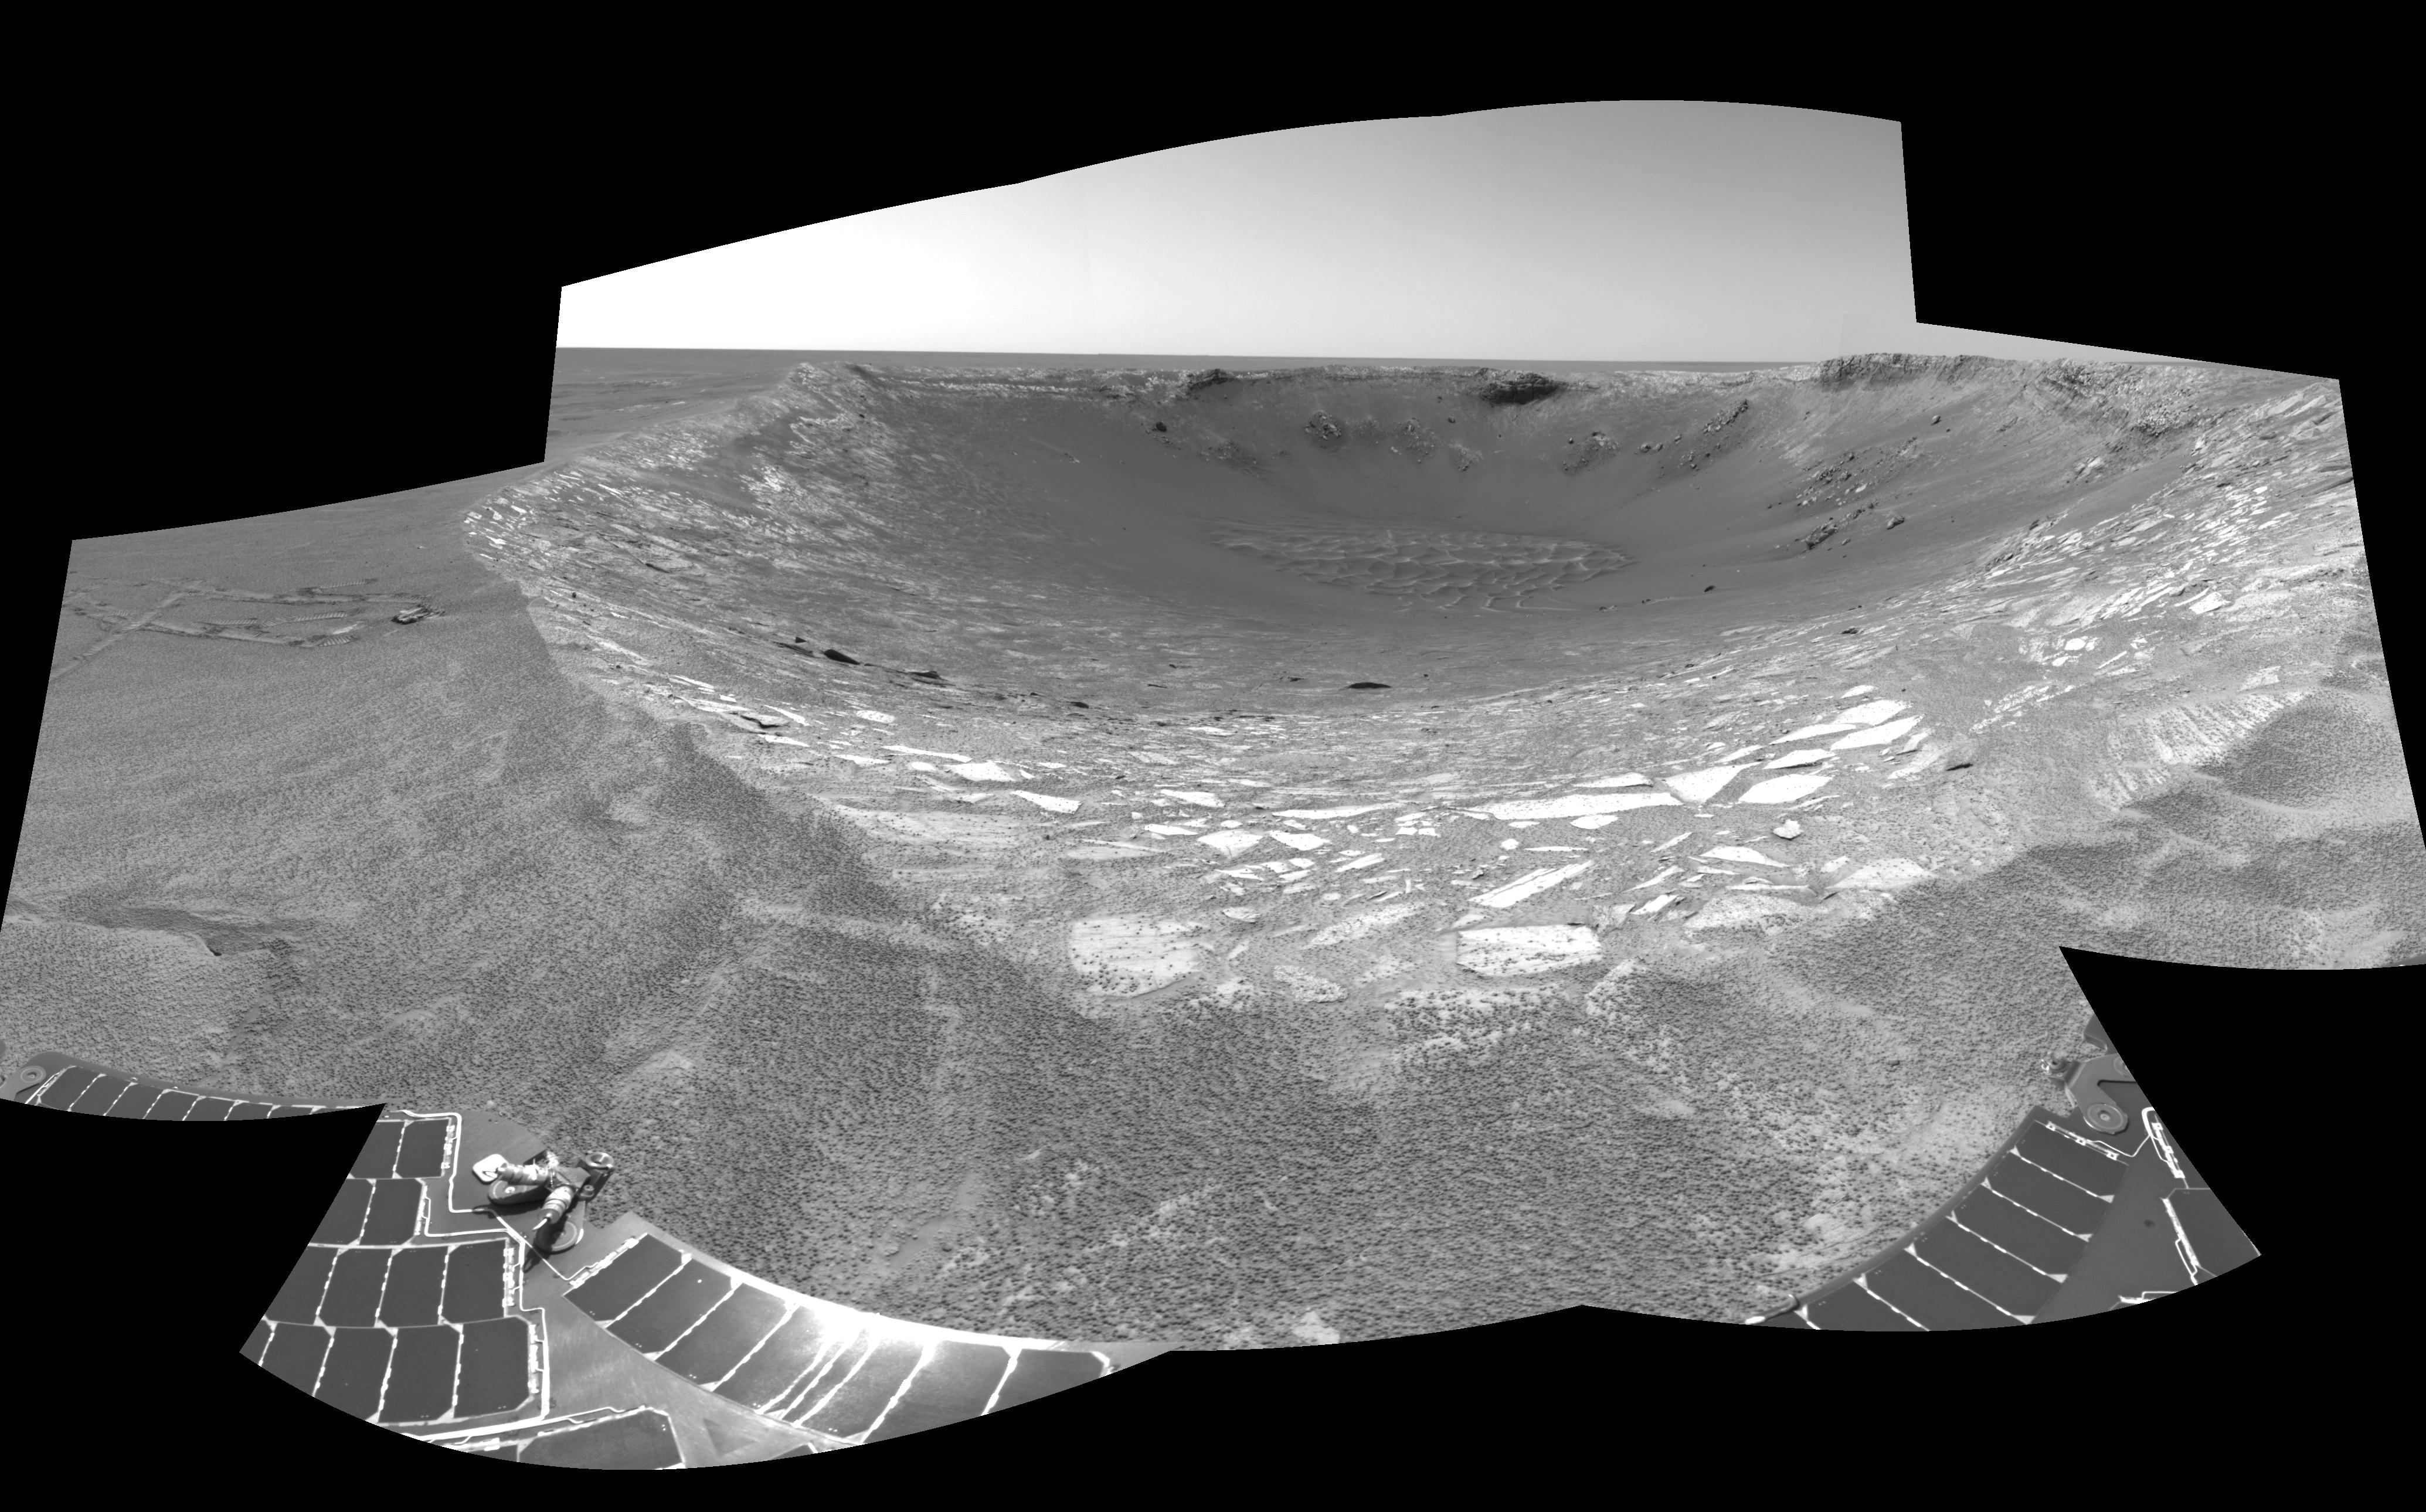

Ready to Enter ‘Endurance’ (Left Eye)

This is the left-eye half of a stereo pair of views looking toward the northeast across “Endurance Crater” in Mars’ Meridiani Planum region. It was assembled from frames taken by the navigation camera on NASA’s Mars Exploration Rover Opportunity during the rover’s 131st martian day, or sol, on June 6, 2004. That was two sols before Opportunity entered the crater, taking the route nearly straight ahead in this image into the “Karatepe” area of the crater. This view is a cylindrical-perspective projection with geometric seam correction.

See PIA06057 for 3-D view and PIA06059 for right eye view of this left eye cylindrical-perspective projection.

Credit: NASA/JPL